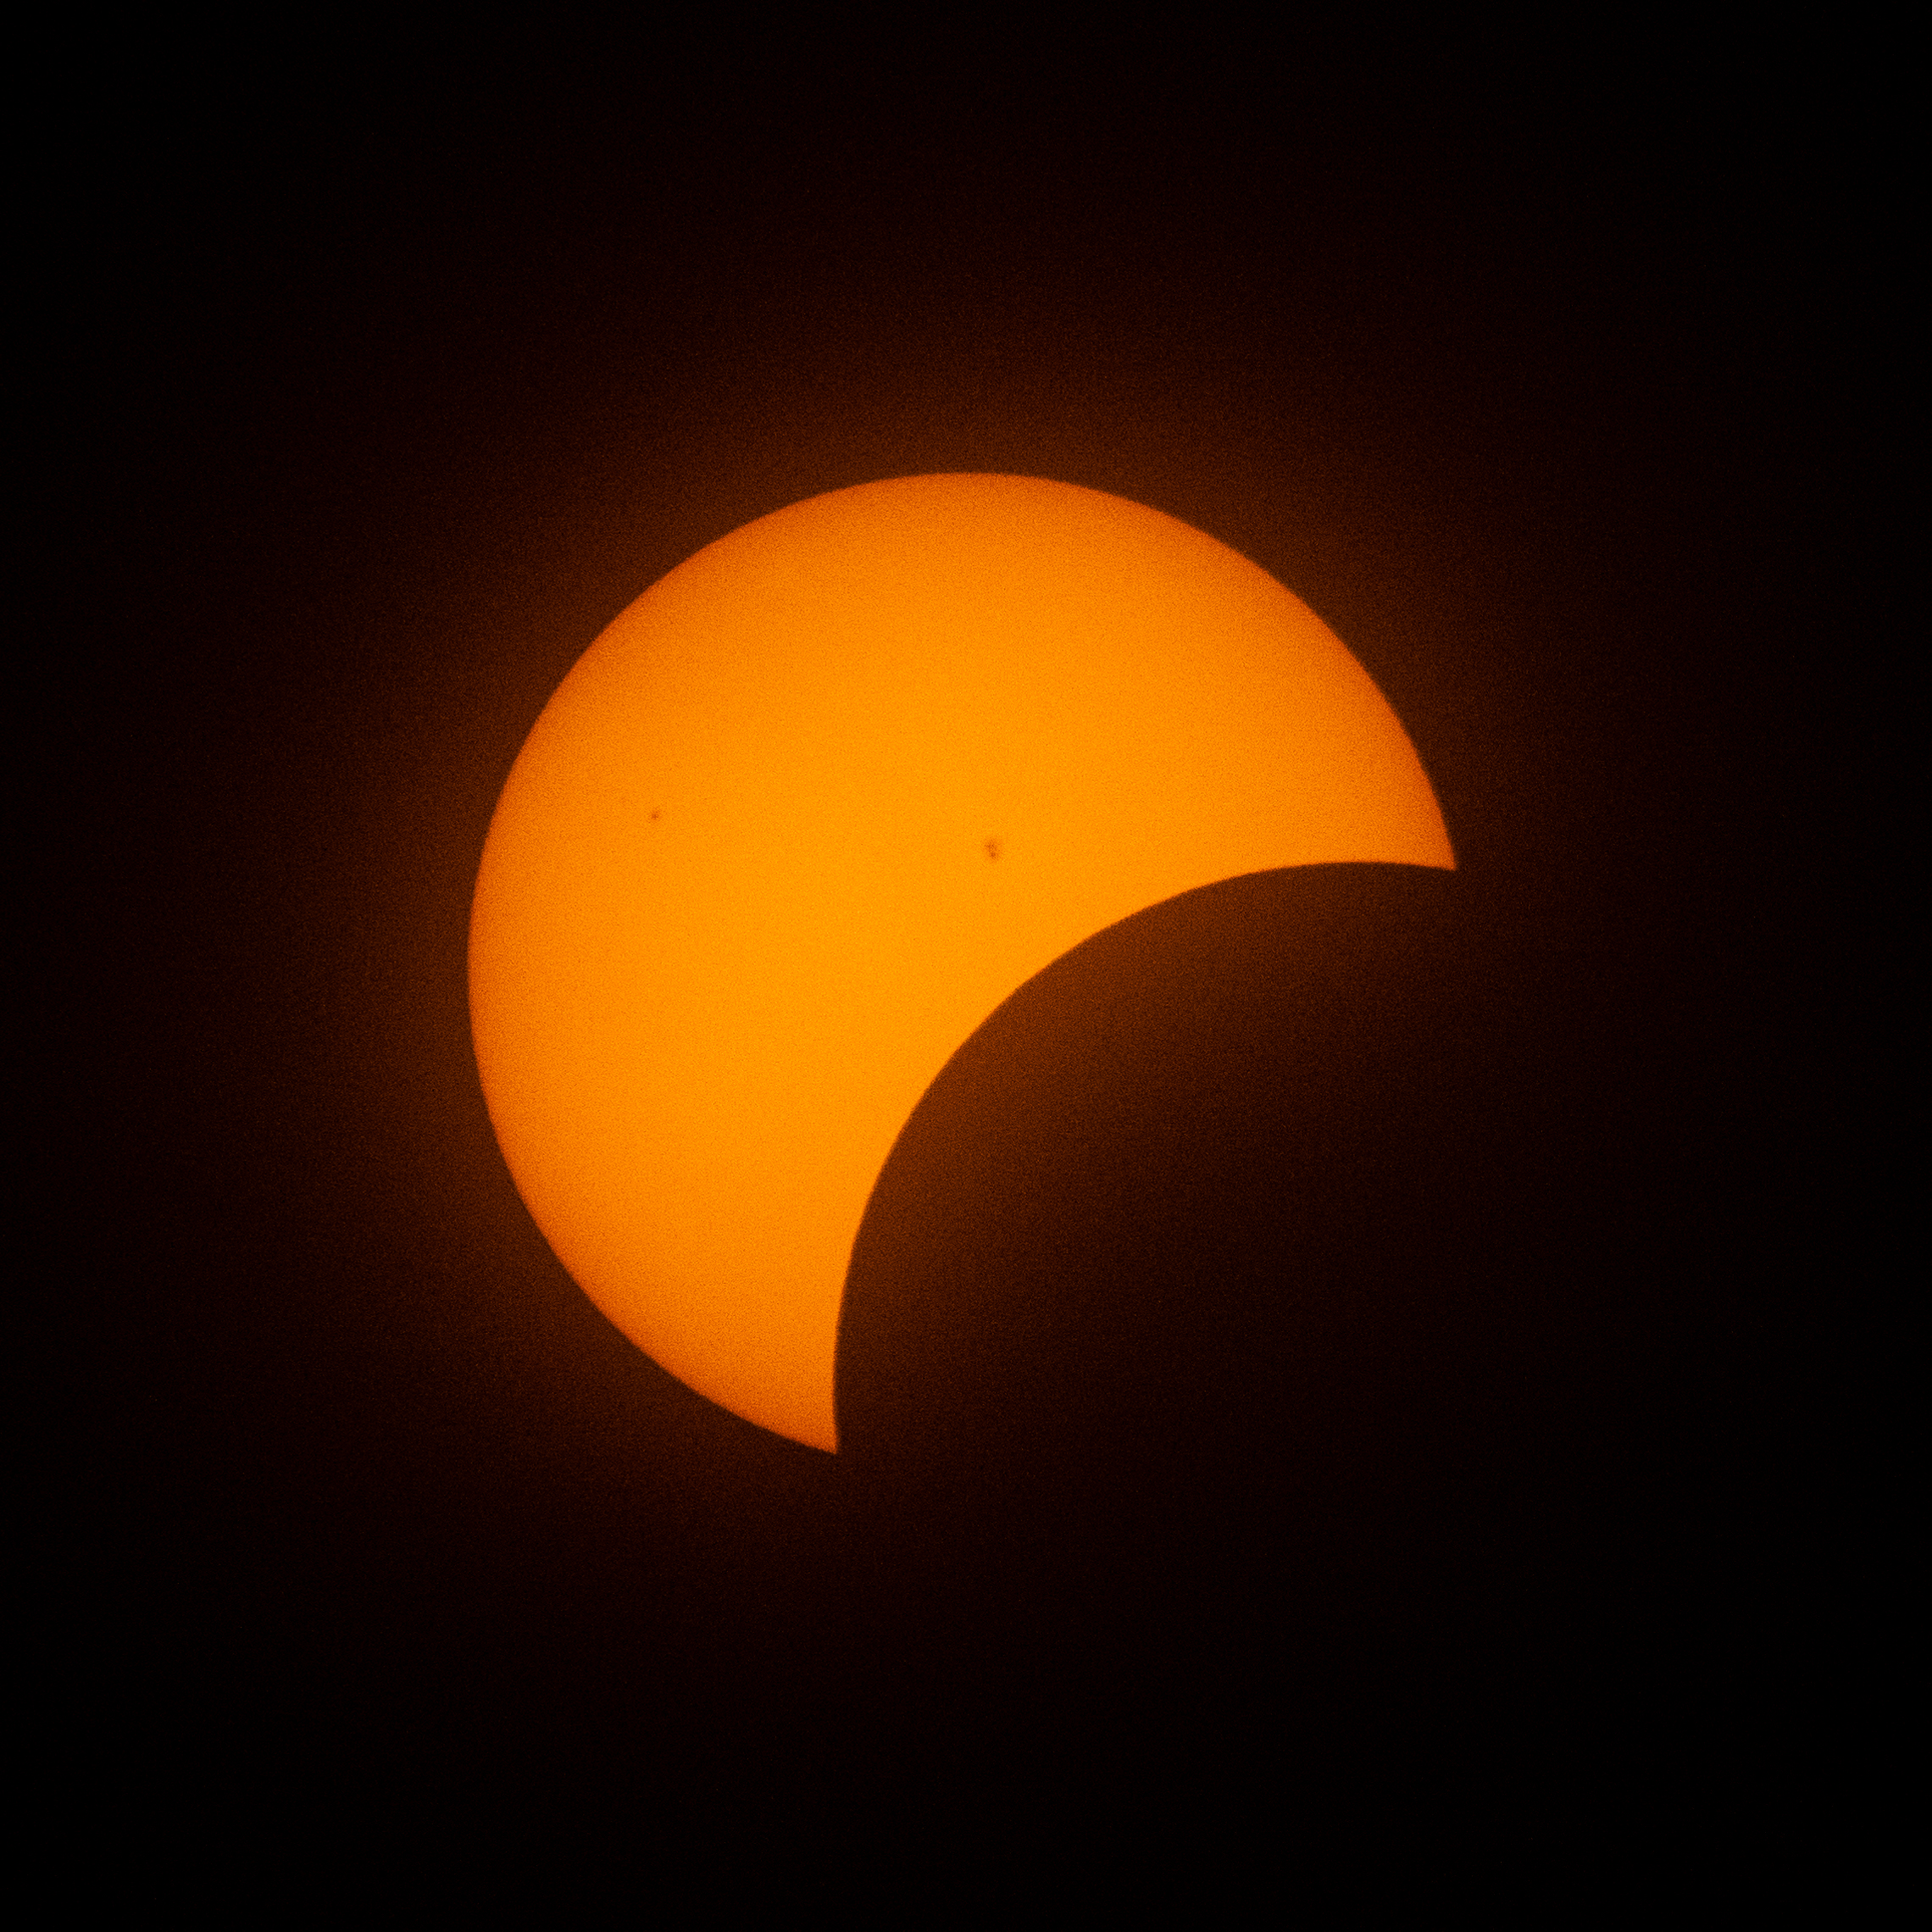

2024 Total Solar Eclipse

The Moon is seen passing in front of the Sun during a partial solar eclipse from the Indianapolis Motor Speedway, Monday, April 8, 2024, in Indianapolis, Indiana. A total solar eclipse swept across a narrow portion of the North American continent from Mexico’s Pacific coast to the Atlantic coast of Newfoundland, Canada. A partial solar eclipse was visible across the entire North American continent along with parts of Central America and Europe.

Credit: NASA/Joel Kowsky